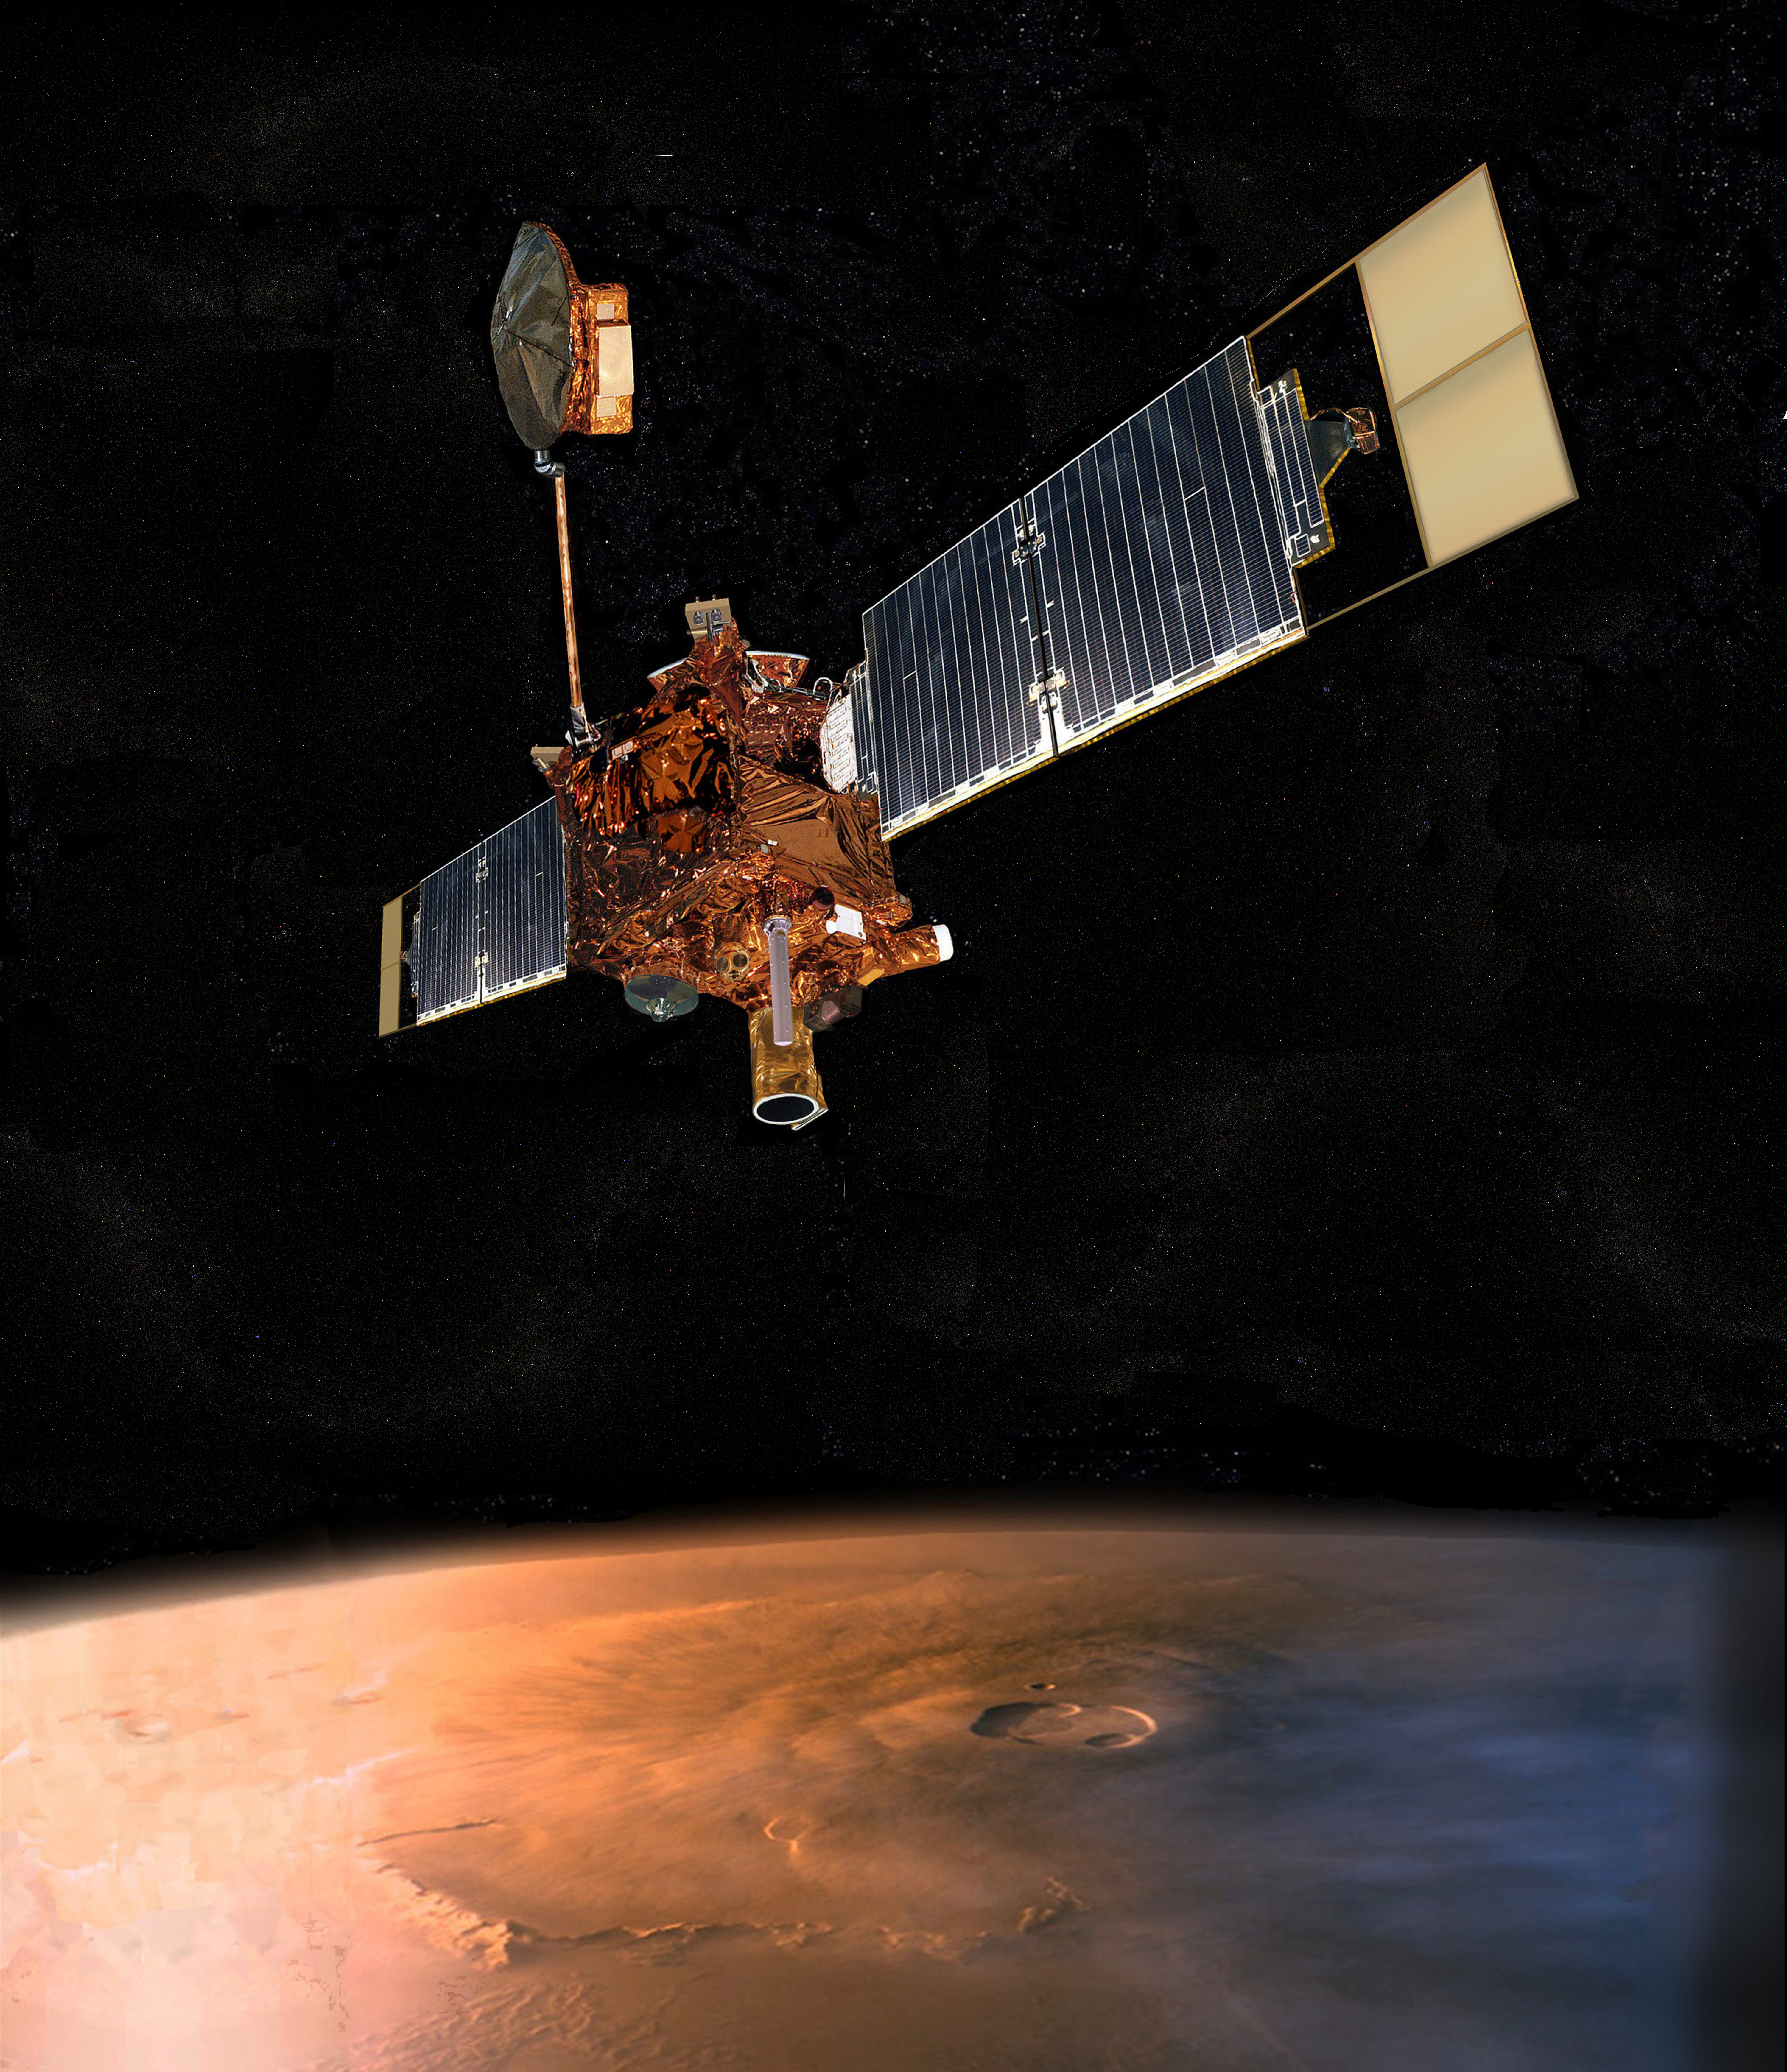

Mars Global Surveyor (Artist’s Concept)

An artist’s concept of NASA’s Mars Global Surveyor (MGS) flying over Mars.

Credit: NASA/JPL-Caltech